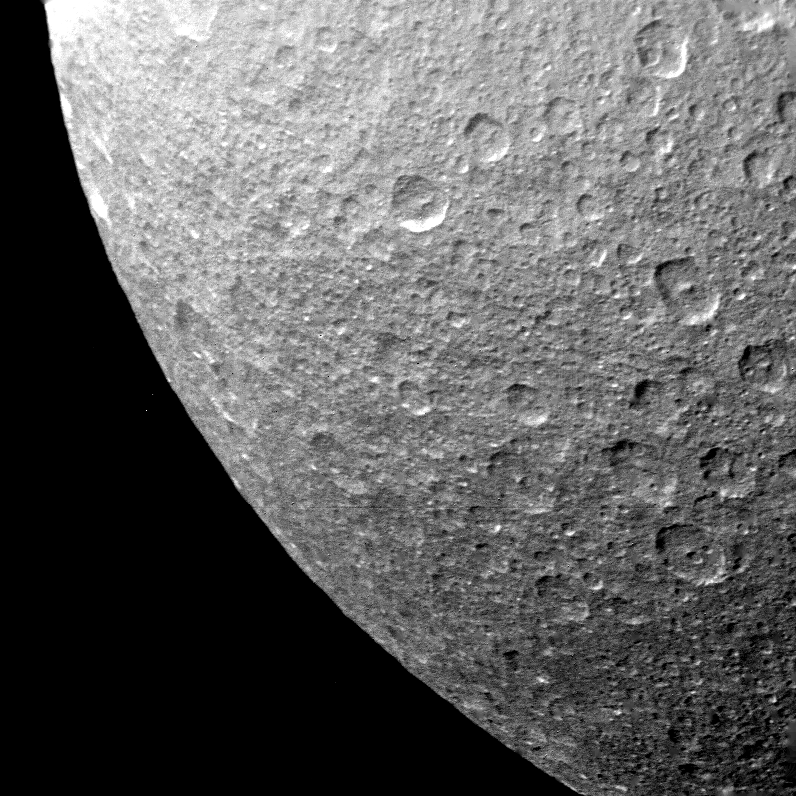

Rhea – Multiple Impact Craters

Multiple impact craters are seen on the ancient surface of Saturn’s moon Rhea in this picture taken by Voyager 1 on Nov. 12, 1980 at a range of 73,000 kilometers (45,000 miles). The craters closely resemble those on Mercury and Earth’s Moon. Many of the craters have central peaks formed by rebound of the floor during the explosive formation of the crater. The craters are old and degraded by later impacts. Crater diameters seen are as large as approximately 75 kilometers (45 miles). Many have sharp rims and appear relatively fresh while others are very shallow and have subdued rims, indicative of their antiquity. The Voyager Project is managed for NASA by the Jet Propulsion Laboratory, Pasadena, Calif.

Credit: NASA/JPL